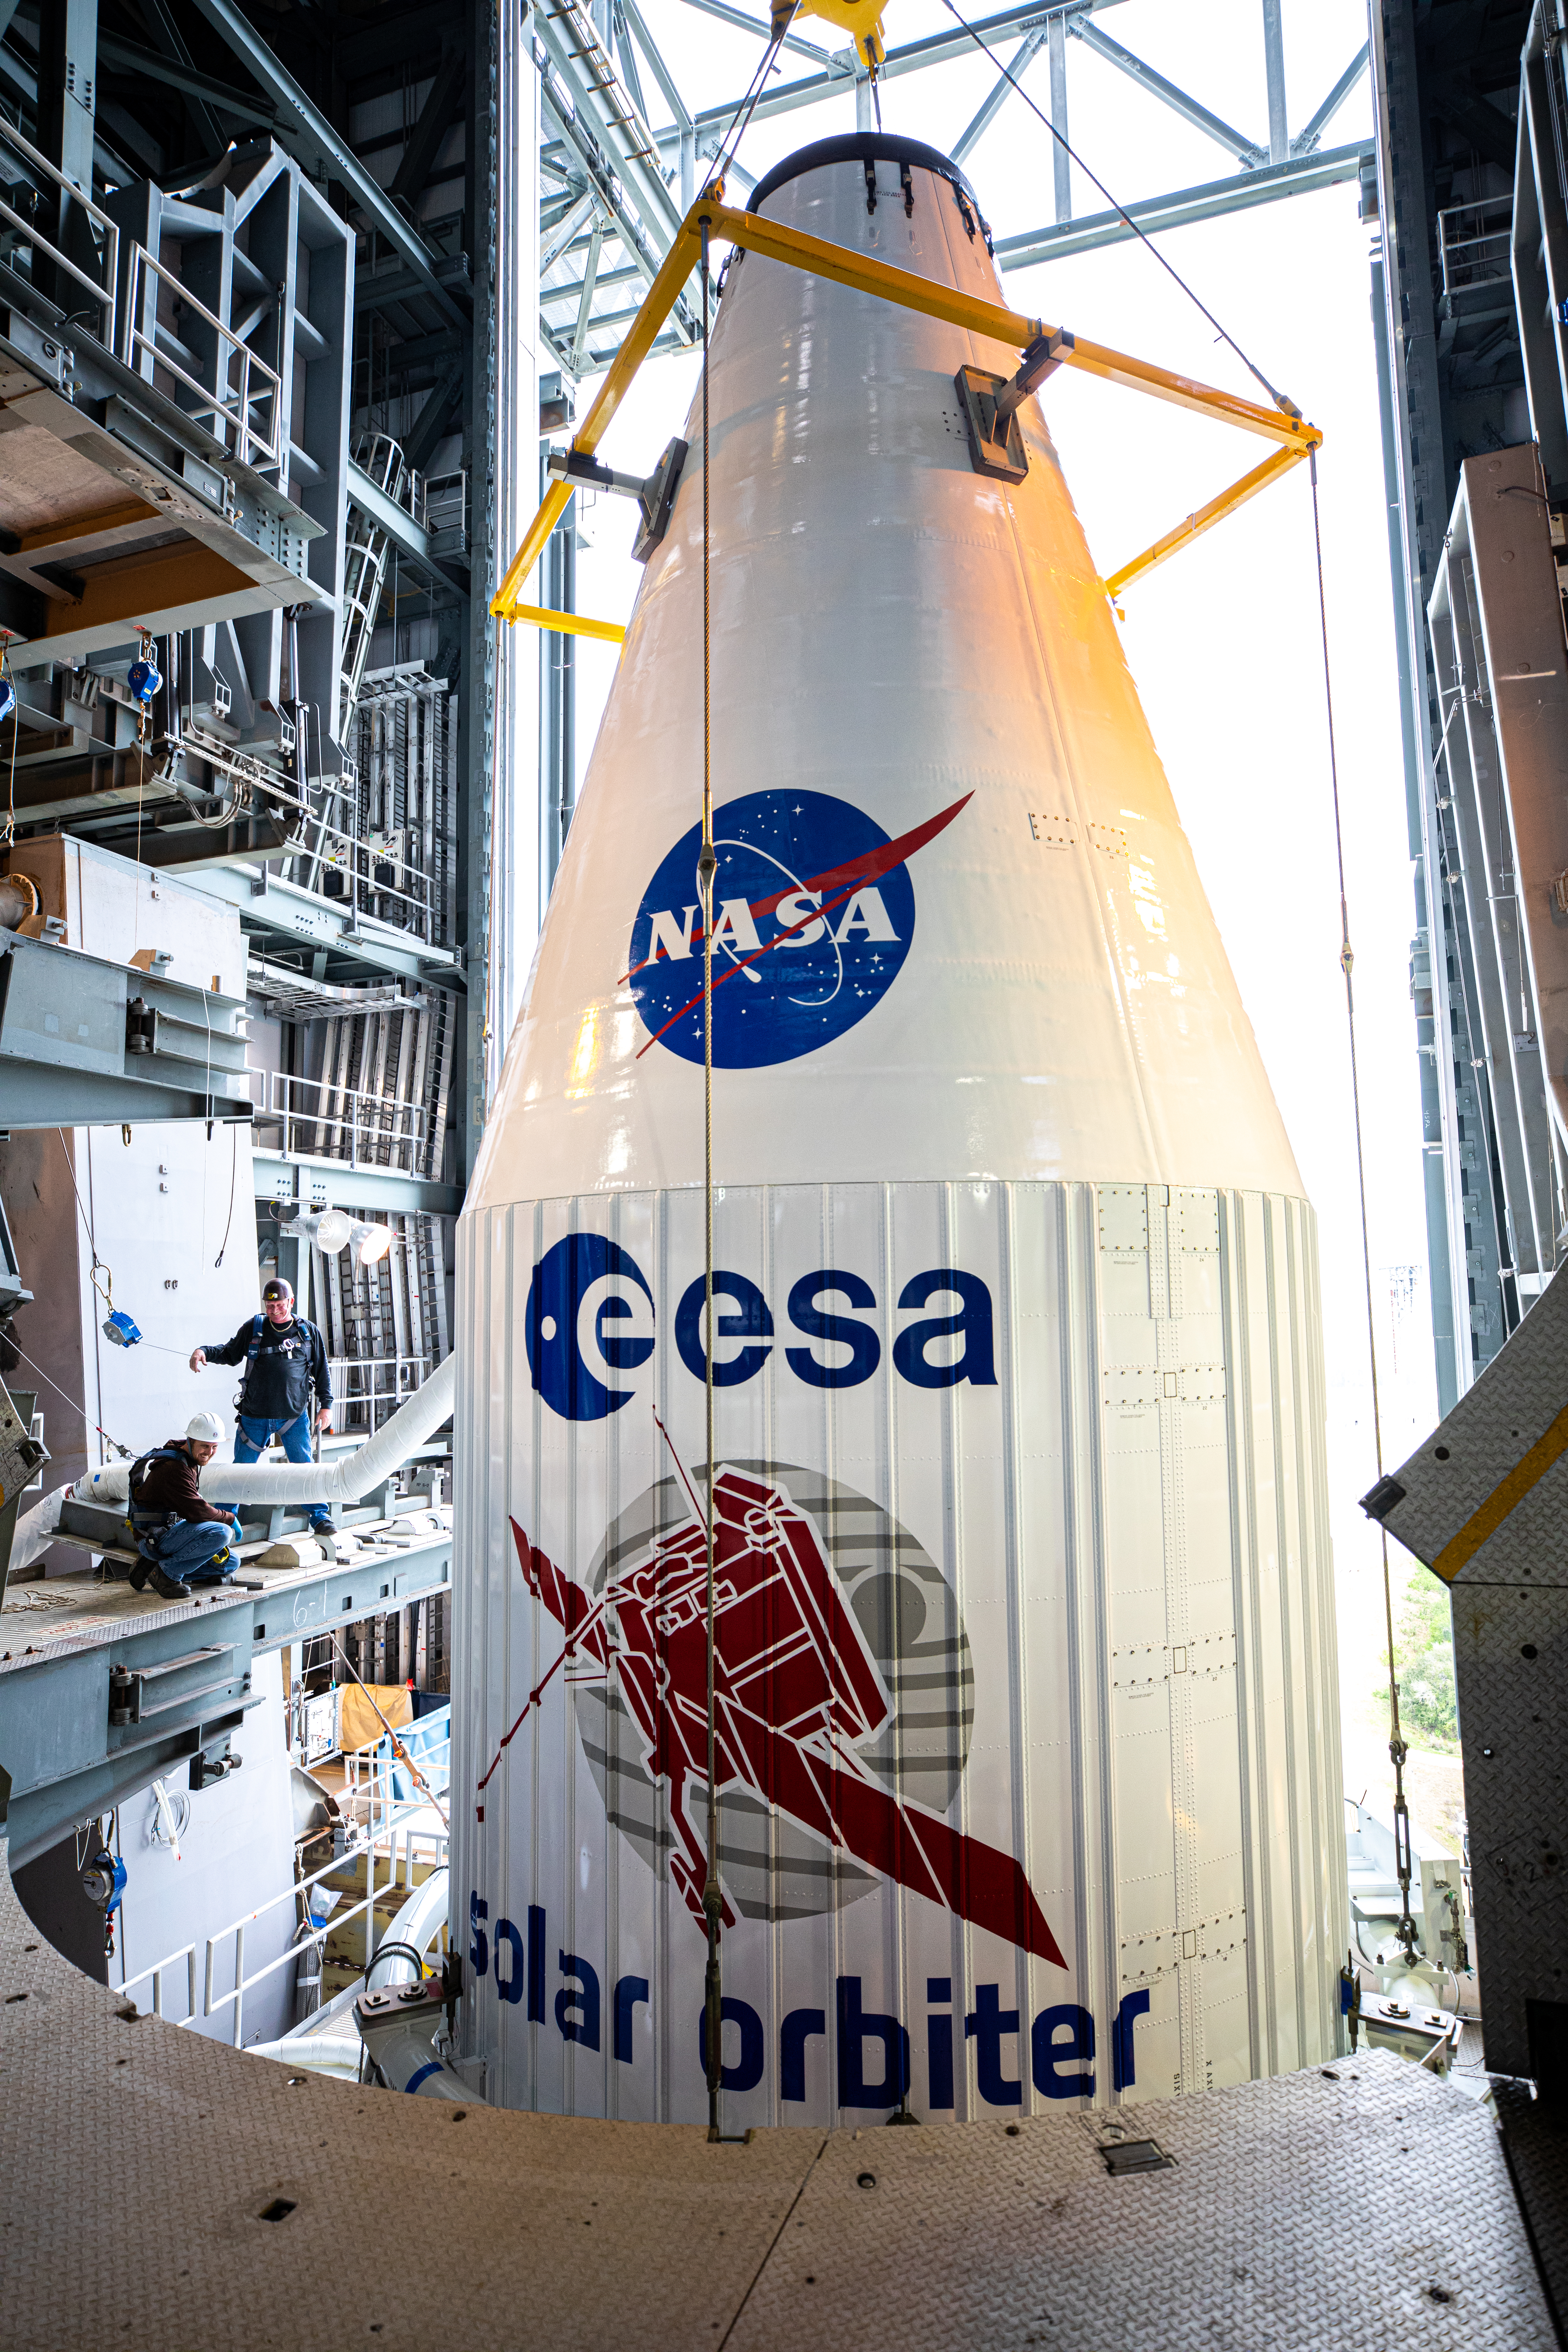

Solar Orbiter Spacecraft Lift and Mate

The United Launch Alliance Atlas V payload fairing, containing the Solar Orbiter spacecraft, is lowered onto the company’s Atlas V rocket inside the Vertical Integration Facility at Space Launch Complex 41 on Cape Canaveral Air Force Station in Florida on Jan. 31, 2020. The payload fairing will be secured to the rocket. Solar Orbiter is an international cooperative mission between ESA (European Space Agency) and NASA. The mission aims to study the Sun, its outer atmosphere and solar wind. The spacecraft will provide the first images of the Sun’s poles. NASA’s Launch Services Program based at Kennedy is managing the launch. The spacecraft has been developed by Airbus Defence and Space. Solar Orbiter will launch in February 2020 aboard the Atlas V rocket.

Credit: NASA/Ben Smegelsky